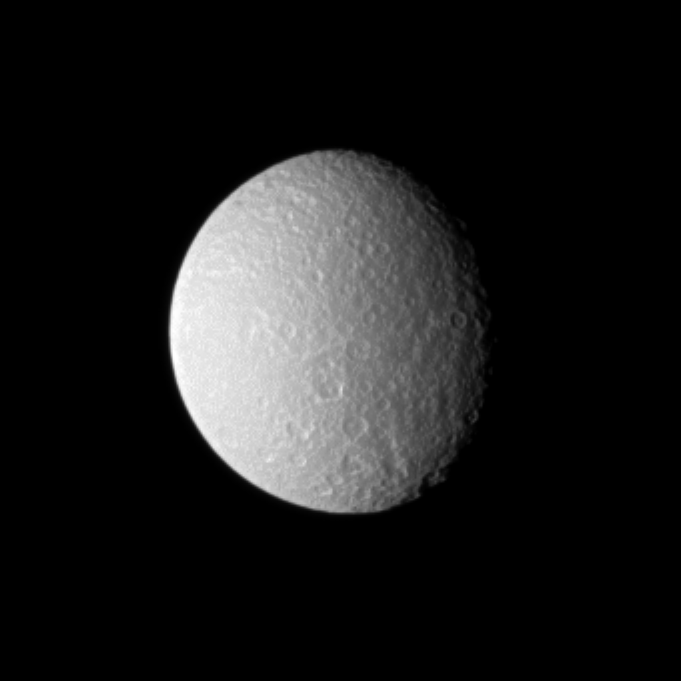

Reflecting on Icy Rhea

Bright sunlight on Rhea shows off the cratered surface of Saturn’s second largest moon.

See PIA09895 and PIA10464 to learn more about this moon.

Lit terrain seen here is on the Saturn-facing side of Rhea. North on Rhea (1,528 kilometers, or 949 miles across) is up.

Scale in the original image was 8 kilometers (5 miles) per pixel. The image has been magnified by a factor of two and contrast-enhanced to aid visibility.

The image was taken in visible light with the Cassini spacecraft narrow-angle camera on Sept. 21, 2009. The view was obtained at a distance of approximately 1.4 million kilometers (870,000 miles) from Rhea and at a Sun-Rhea-spacecraft, or phase, angle of 40 degrees.

The Cassini-Huygens mission is a cooperative project of NASA, the European Space Agency and the Italian Space Agency. The Jet Propulsion Laboratory, a division of the California Institute of Technology in Pasadena, manages the mission for NASA’s Science Mission Directorate, Washington, D.C. The Cassini orbiter and its two onboard cameras were designed, developed and assembled at JPL. The imaging operations center is based at the Space Science Institute in Boulder, Colo.

Credit: NASA/JPL/Space Science Institute